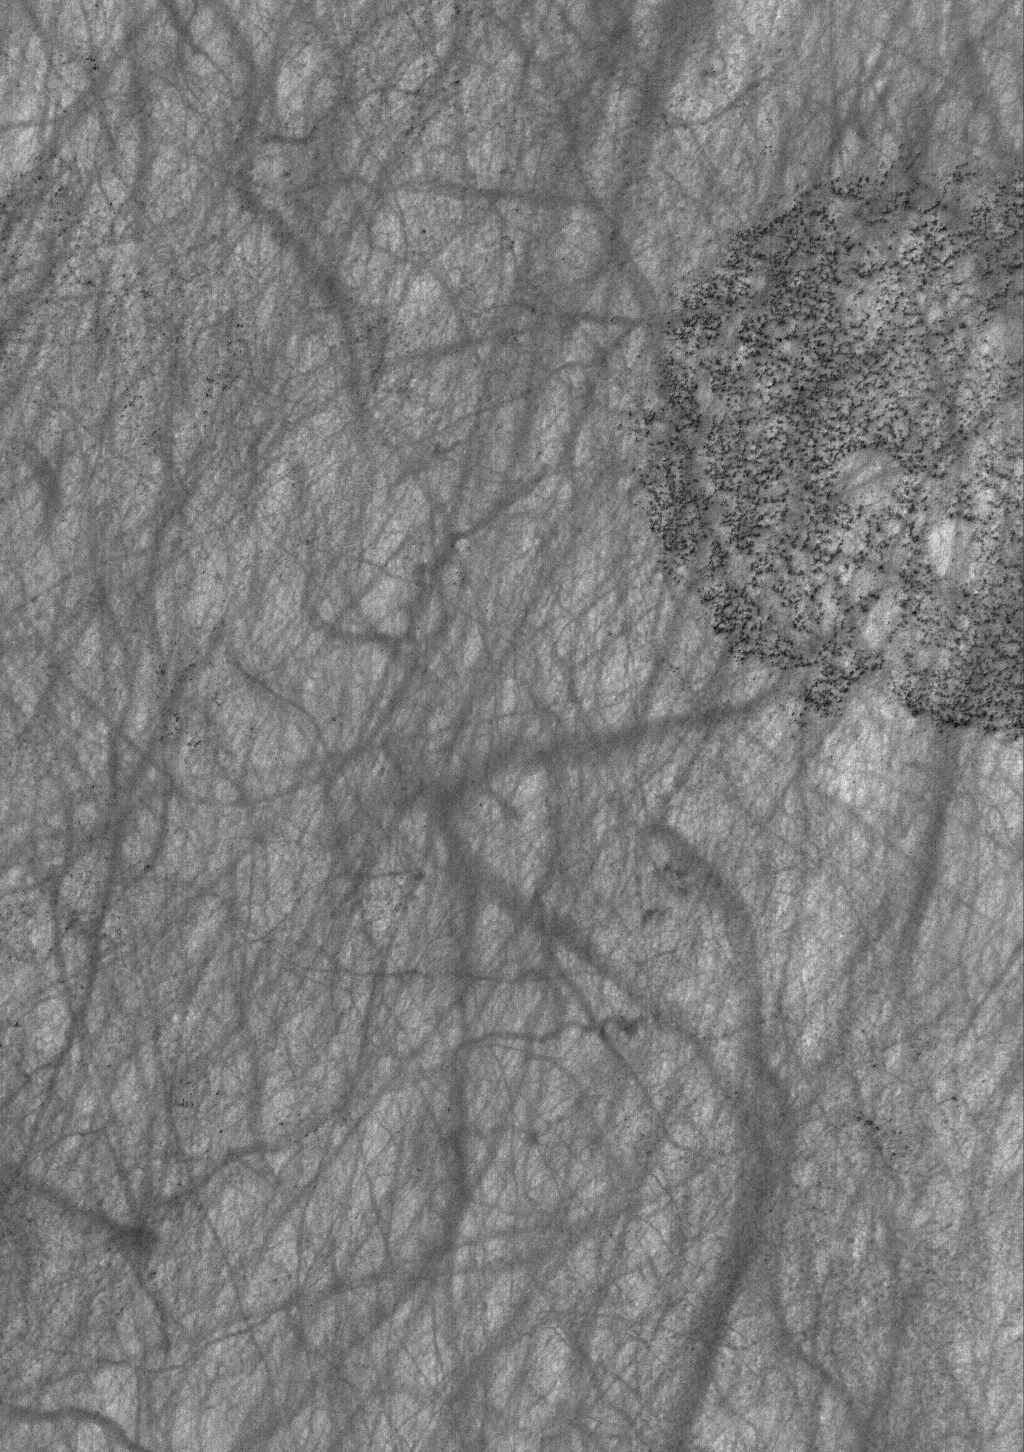

Martian Graffiti

9 March 2006
This Mars Global Surveyor (MGS) Mars Orbiter Camera (MOC) image shows a variety of textures observed on a south middle-latitude plain east-southeast of Hellas Planitia. Dark streaks left by passing dust devils are practically ubiquitous across the scene, including the transition from the texturally-smooth area (the majority of the image) onto the circular, rough feature near the right (east) edge of the image. The circular feature might once have been the site of an impact crater; perhaps this is the remains of its floor, and the rest of the crater and the rock in which it formed was removed by erosion.

Location near: 60.4°S, 242.5°W
Image width: ~3 km (~1.9 mi)
Illumination from: upper left
Season: Southern Summer

Credit: NASA/JPL/Malin Space Science Systems